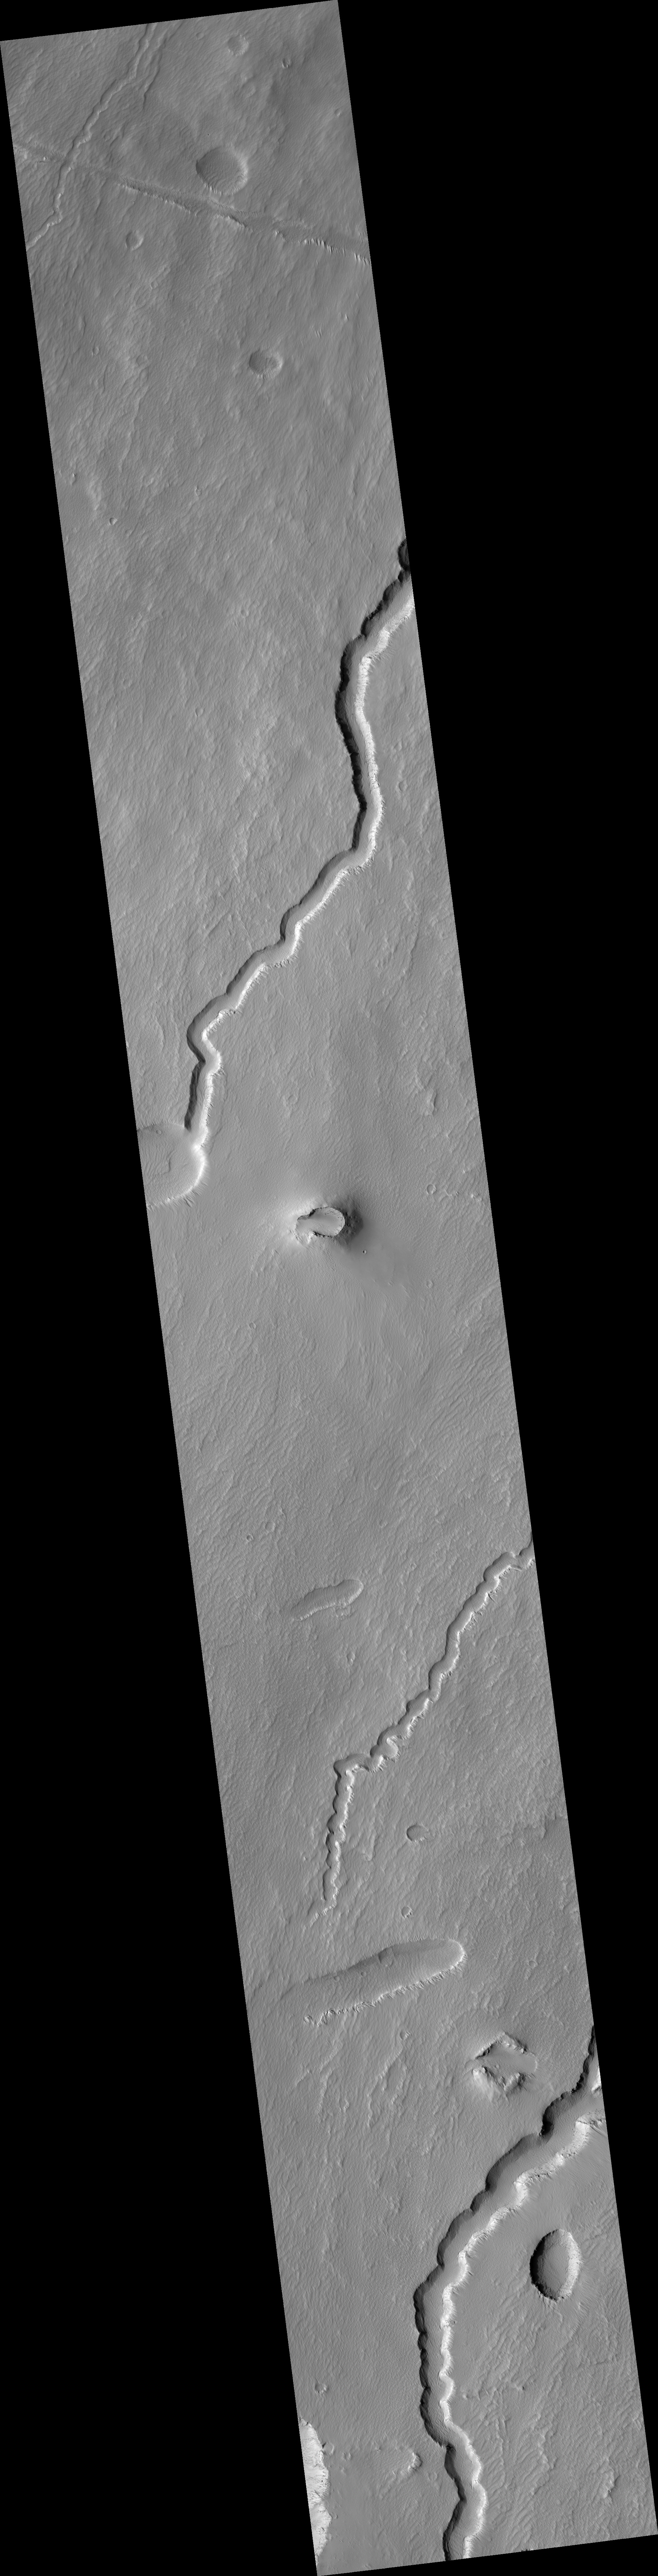

Possible Cinder Cone on the Southern Flank of Pavonis Mons

This HiRISE image (PSP_002671_1790) is centered on a small cone on the side of one of Mars’ giant shield volcanoes. The cone shows some layers of hard rock but most of it is made of relatively soft material. This appears to be an example of a “cinder” cone composed of pieces of lava thrown into the air during a small volcanic eruption.

Typically, such eruptions produce fountains of molten lava. Most of the lava would have cooled in this fountain, producing a loose pile of lava rocks. However, it appears that some pulses of the eruption allowed the lava to land without cooling much. These pieces were hot enough to weld together to make the hard layers we see today. The cone is 700 x 1100 m (2300 x 3600 feet) in size, similar to many cinder cones on Earth.

In other parts of the image, we see channels carved by lava. It is sometimes difficult to tell if a channel was formed by flowing water or lava; in this case, it is possible to see that lava flows feed out of these channels.

Observation Toolbox
Acquisition date: 2 February 2007
Local Mars time: 3:43 PM
Degrees latitude (centered): -1.1°
Degrees longitude (East): 246.6°
Range to target site: 254.5 km (159.1 miles)
Original image scale range: 50.9 cm/pixel (with 2 x 2 binning) so objects ~153 cm across are resolved
Map-projected scale: 50 cm/pixel and north is up
Map-projection: EQUIRECTANGULAR
Emission angle: 2.6°
Phase angle: 53.3°
Solar incidence angle: 56°, with the Sun about 34° above the horizon
Solar longitude: 187.3°, Northern Autumn

NASA’s Jet Propulsion Laboratory, a division of the California Institute of Technology in Pasadena, manages the Mars Reconnaissance Orbiter for NASA’s Science Mission Directorate, Washington. Lockheed Martin Space Systems, Denver, is the prime contractor for the project and built the spacecraft. The High Resolution Imaging Science Experiment is operated by the University of Arizona, Tucson, and the instrument was built by Ball Aerospace and Technology Corp., Boulder, Colo.

Credit: NASA/JPL/Univ. of Arizona